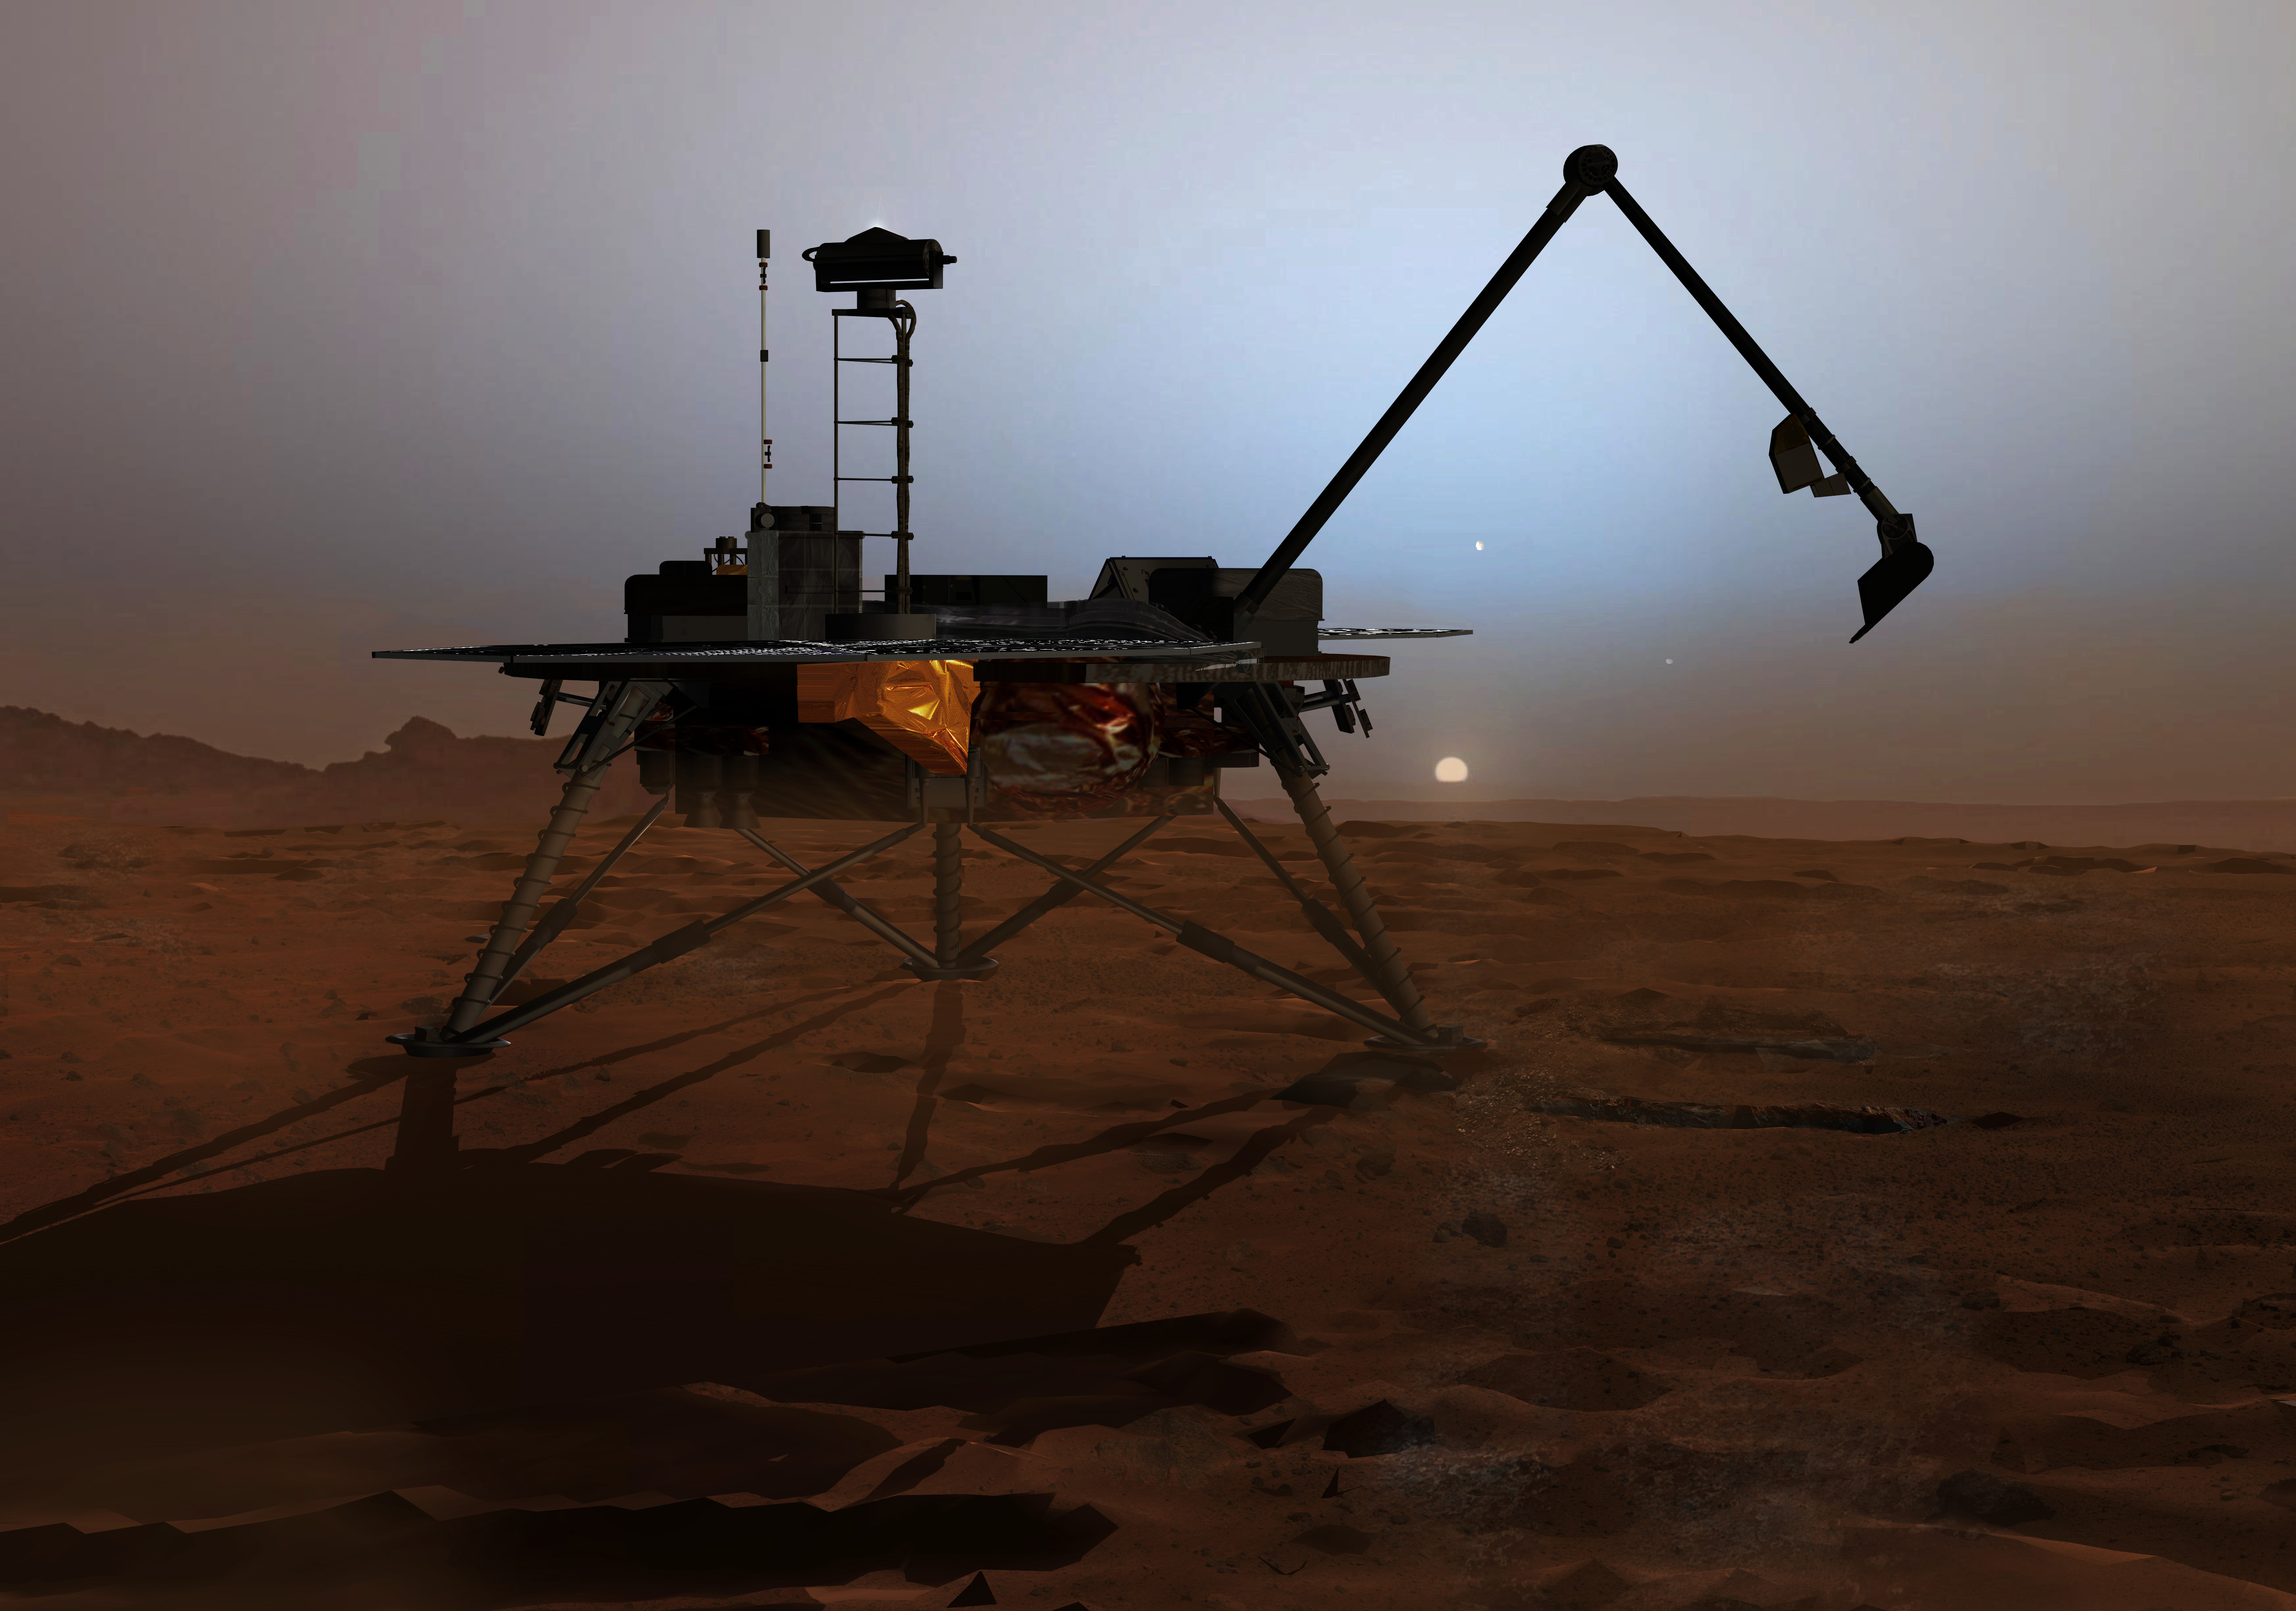

Phoenix Twilight (Artist Concept)

In this artist’s concept illustration, NASA’s Phoenix Mars Lander begins to shut down operations as winter sets in. The far-northern latitudes on Mars experience no sunlight during winter. This will mark the end of the mission because the solar panels can no longer charge the batteries on the lander. Frost covering the region as the atmosphere cools will bury the lander in ice.

Photojournal Note: As planned, the Phoenix lander, which landed May 25, 2008 23:53 UTC, ended communications in November 2008, about six months after landing, when its solar panels ceased operating in the dark Martian winter.

Credit: NASA/JPL-Calech/University of Arizona